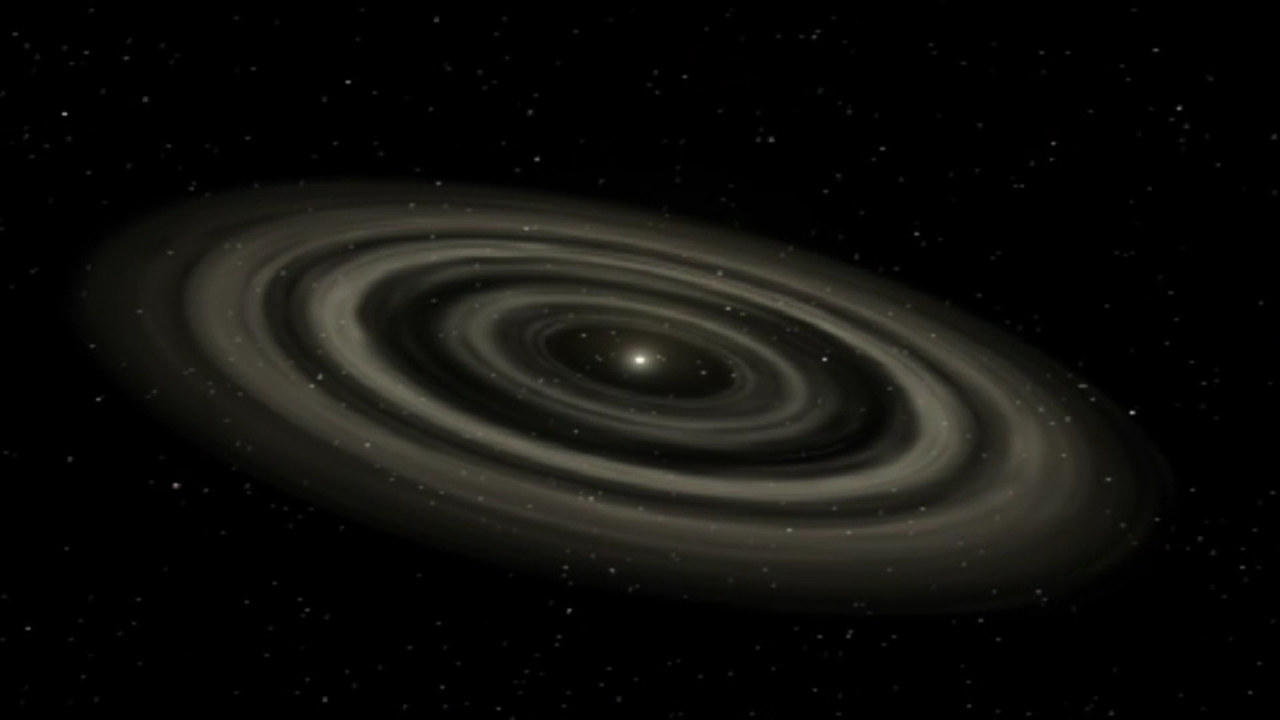

How Planets Form

Solar systems take millions of years to form. They start out as globs of gas and dust that orbit a central star, which itself may also be forming. Gravity and other forces cause material within the disk to collide. If the collision is gentle enough, the material fuses, growing like rolling snowballs. Over time, dust particles combine to form pebbles, which evolve into mile-sized rocks. As these forming planets orbit their star, they clear material from their path, leaving tracks of largely empty space. At the same time, the star gobbles up nearby gas and pushes more distant material farther away. Watch the video to see this process unfold.

Credit: Video: NASA-GSFC; Image: NASA, Caltech